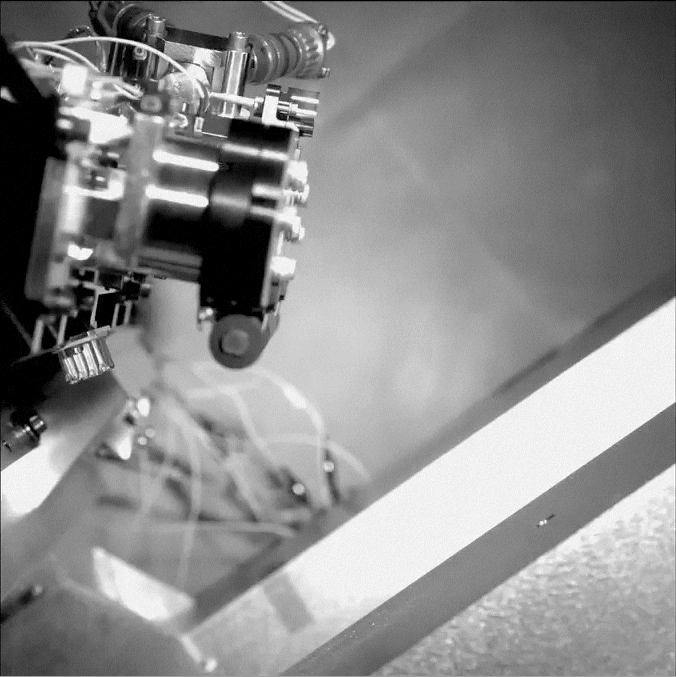

Popping the Lid off Curiosity’s Hazard Cameras

This video shows an engineering test for NASA’s Curiosity rover, which took place during Assembly, Test and Launch Operations (ATLO), a project phase that occurs when all components are integrated, tested and launched. During the test shown here in slow motion, the clear dust covers on the Hazard-Avoidance cameras were popped off.

NASA’s Jet Propulsion Laboratory, a division of the California Institute of Technology, Pasadena, manages the Mars Science Laboratory mission for the NASA Science Mission Directorate, Washington.

Credit: NASA/JPL-Caltech